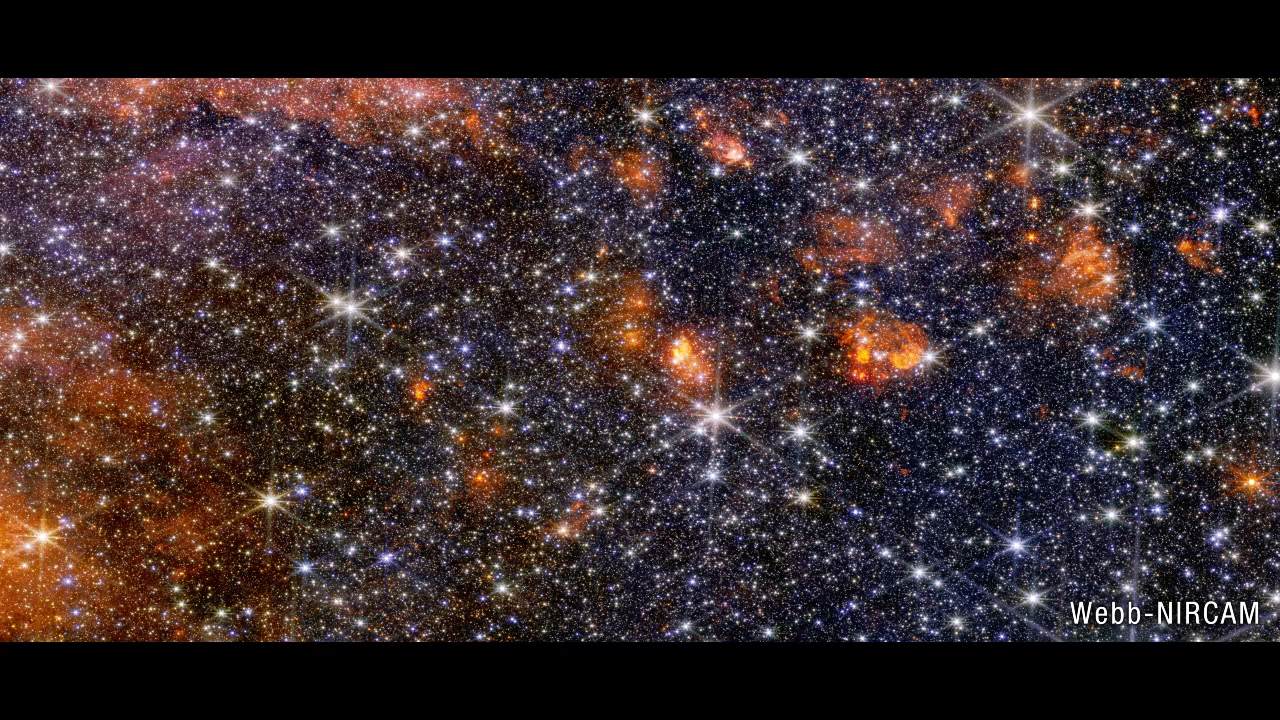

Sagittarius B2 NIRCam to MIRI Fade

See what different wavelengths of infrared light reveal and conceal. Near-infrared light, which is nearest to visible red, comes from some gas and an abundance of colorful stars. The longer wavelengths of mid-infrared light are emitted by warm dust and only the brightest stars.

Credit: Video: NASA, ESA, CSA, Alyssa Pagan (STScI)